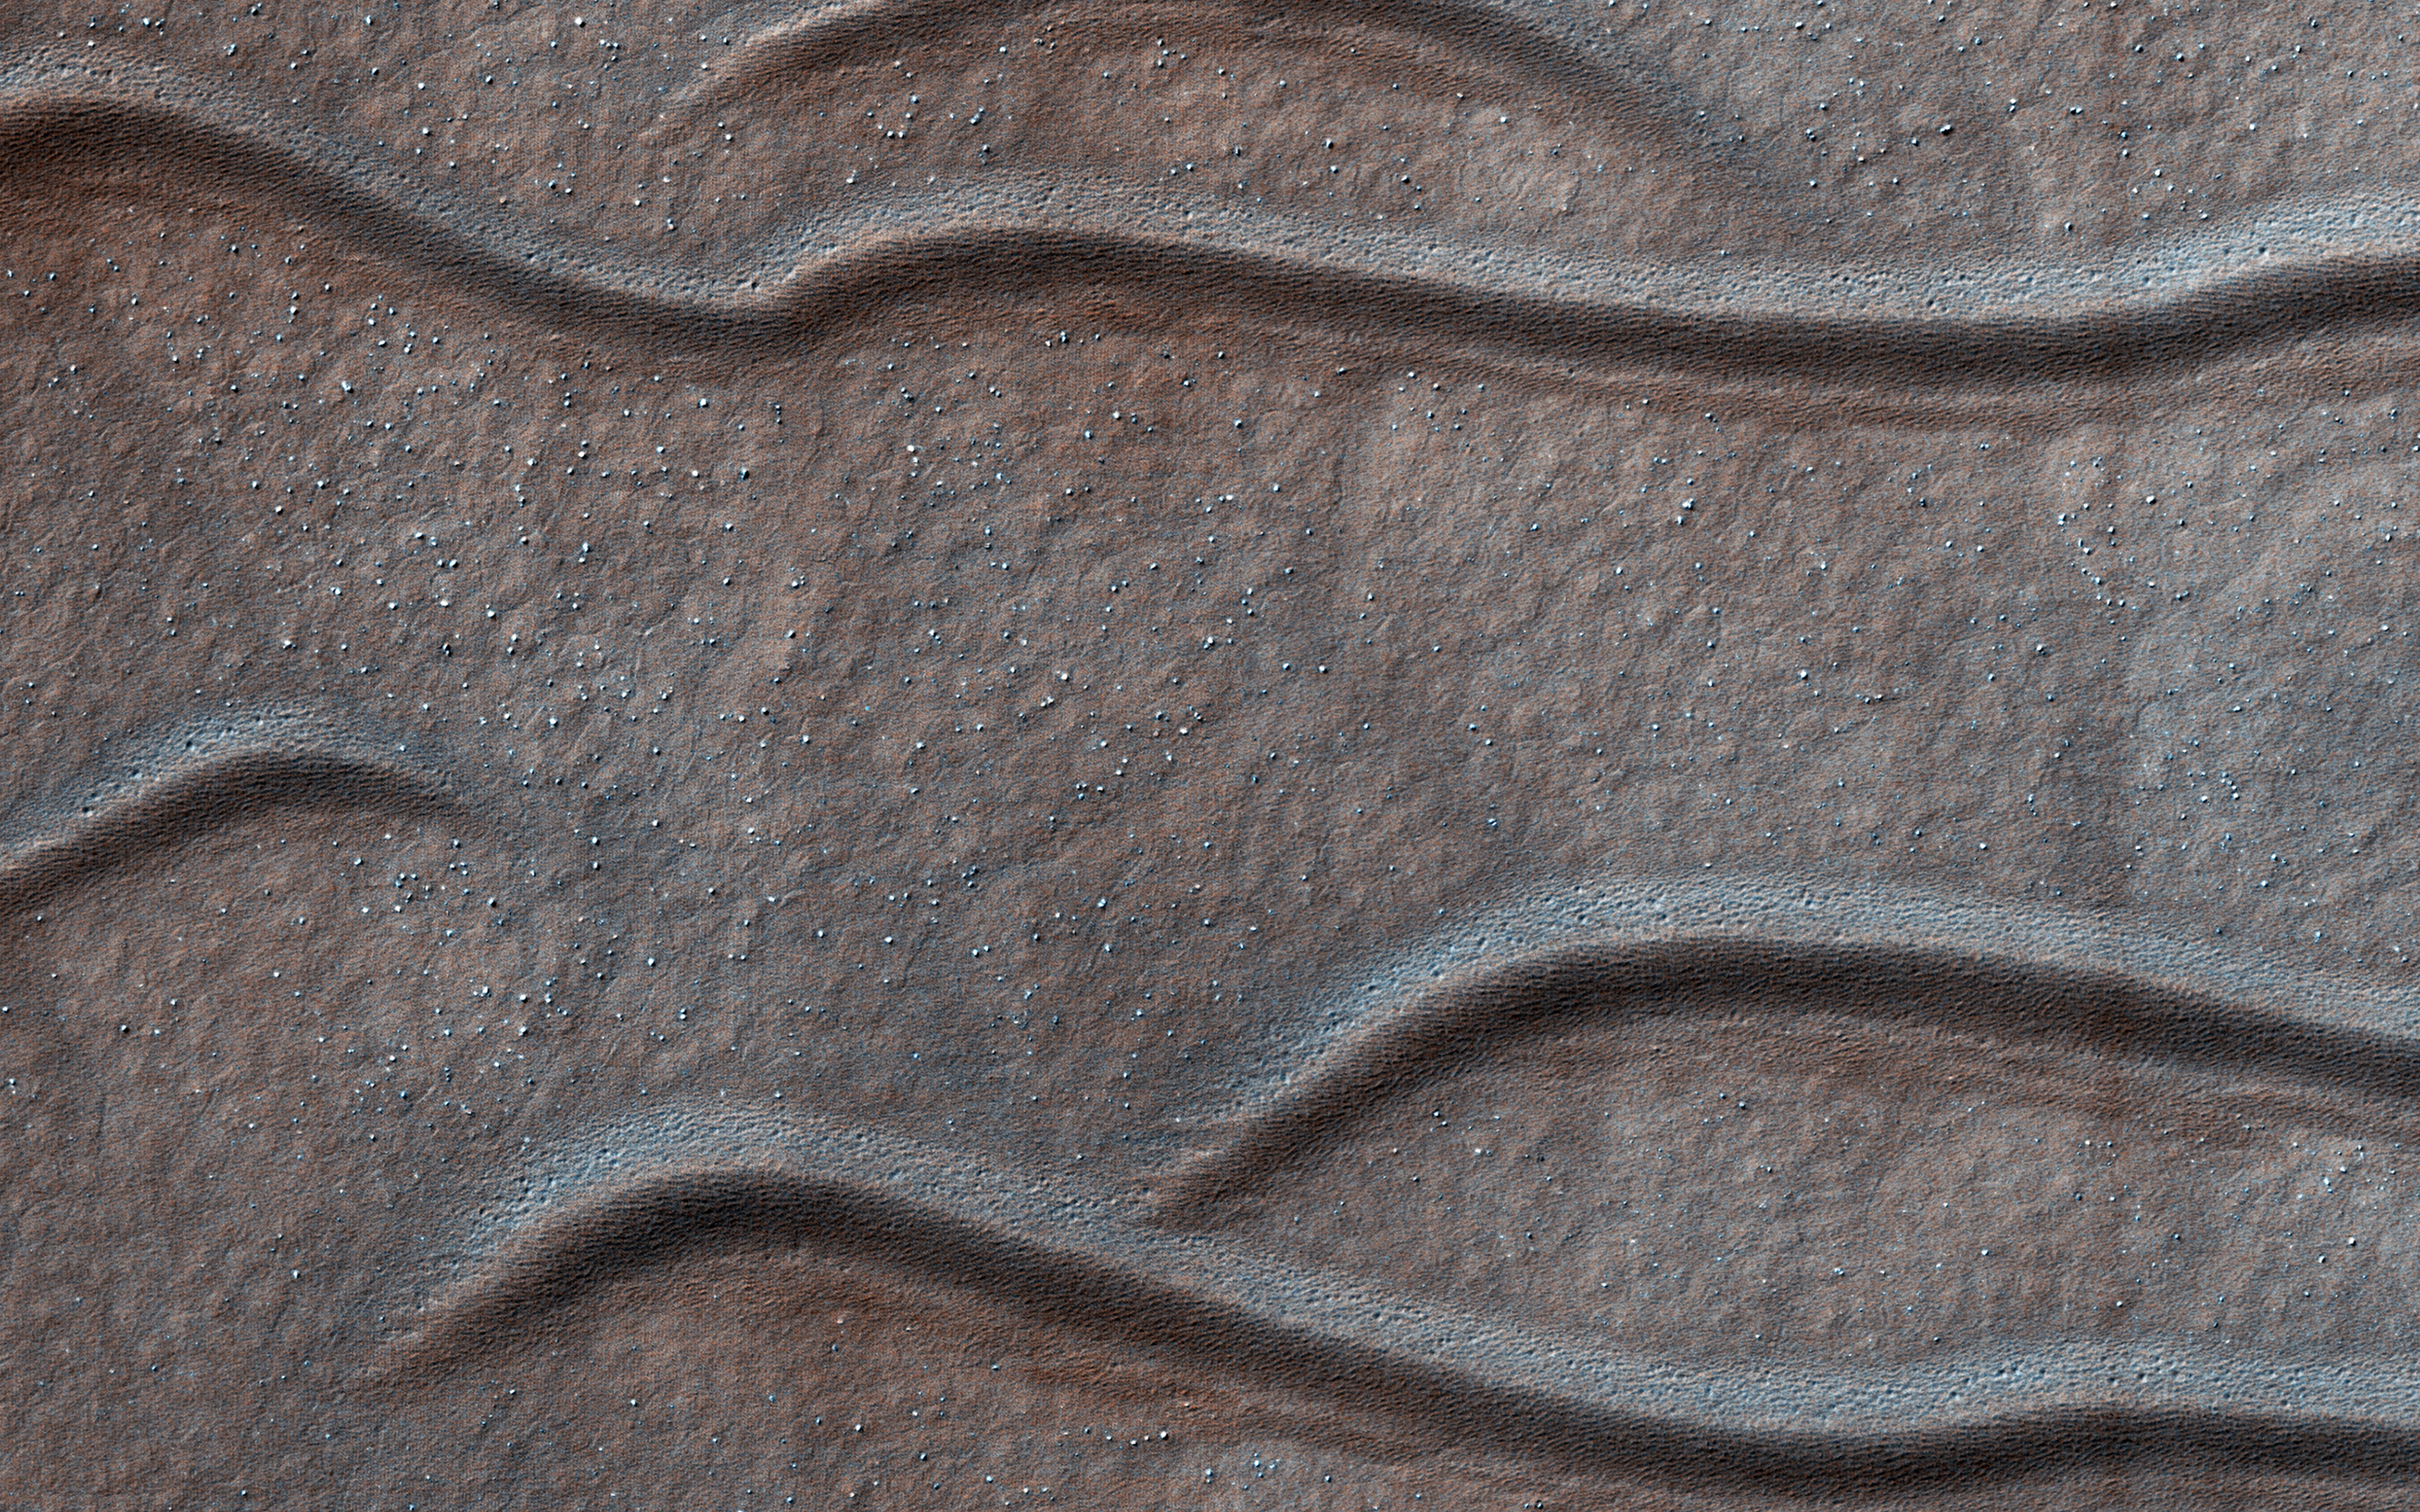

Sand Waves of Southern Mars

Dune-like sandy landforms (or bedforms) self-organize into distinct shapes and patterns as dictated by wind conditions and other factors. The spacing and frequency of migration for bedforms will partially depend on the particle size range of local sediment. Larger coarse sand tends to “roll” during less frequent wind gusts, as compared with smaller more-mobile grains that “hop.”

This image in the Southern Hemisphere region of Terra Cimmeria displays an unusual class of hybrid bedforms. They display a consistent shape and tone, but range several orders of magnitude in size or spacing. The smallest examples here are less than 10 meters in spacing while larger ones are separated by several hundreds of meters. This is unusual variability for bedforms that evolve over long time scales and consistent climate of recent Mars. A Mars geomorphologist might classify some of these as small dunes or giant ripples, depending on their perspective.

The map is projected here at a scale of 25 centimeters (9.8 inches) per pixel. (The original image scale is 25.1 centimeters [9.9 inches] per pixel [with 1 x 1 binning]; objects on the order of 75 centimeters [29.5 inches] across are resolved.) North is up.

The University of Arizona, in Tucson, operates HiRISE, which was built by Ball Aerospace & Technologies Corp., in Boulder, Colorado. NASA’s Jet Propulsion Laboratory, a division of Caltech in Pasadena, California, manages the Mars Reconnaissance Orbiter Project for NASA’s Science Mission Directorate, Washington.

Credit: NASA/JPL-Caltech/University of Arizona